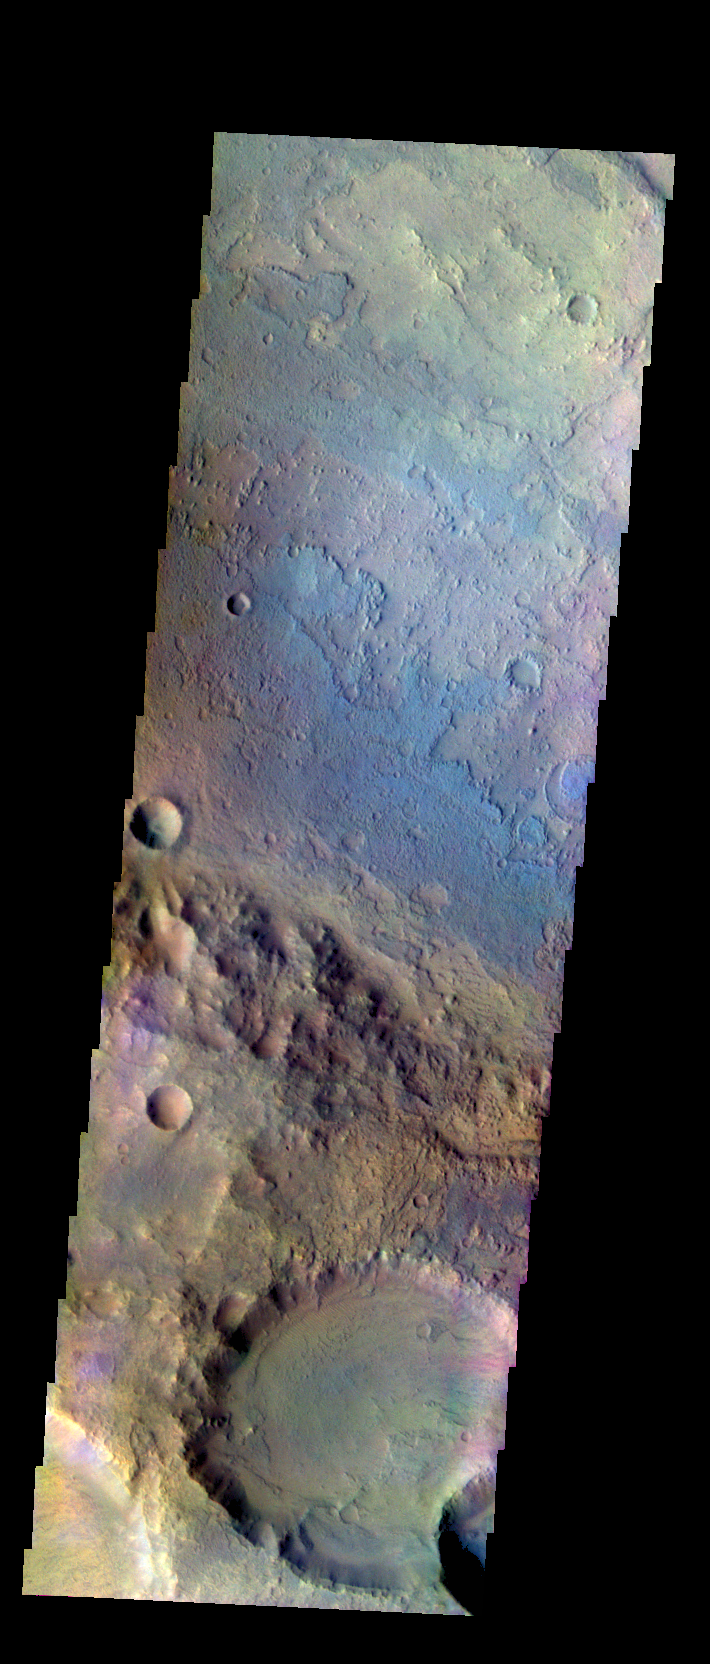

Oenotria Scopuli – False Color

The THEMIS VIS camera contains 5 filters. The data from different filters can be combined in multiple ways to create a false color image. These false color images may reveal subtle variations of the surface not easily identified in a single band image. Today’s false color image shows part of Oenotria Scopuli, which is the cliff boundary in the lower half of the image.

Credit: NASA/JPL-Caltech/ASU